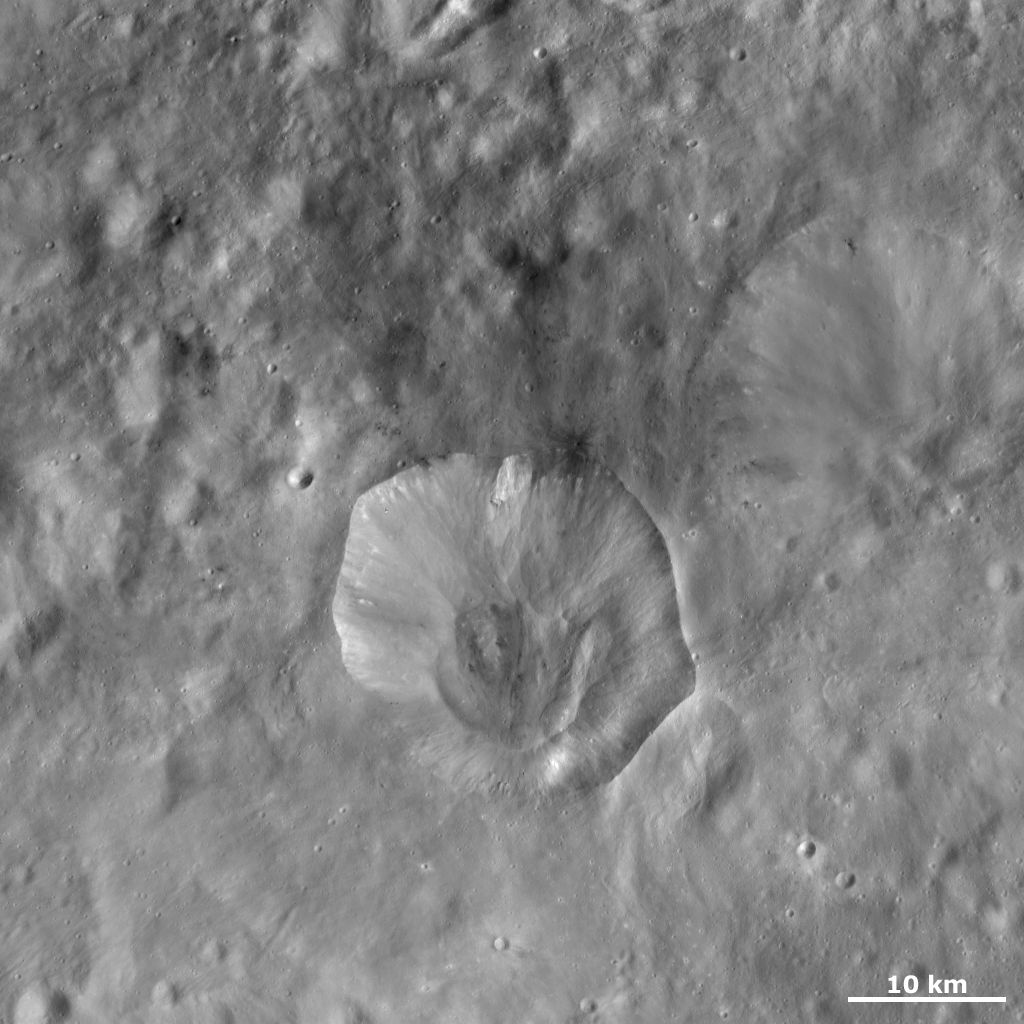

Drusilla Crater

This Dawn framing camera (FC) image of Vesta shows Drusilla crater, which is the irregularly shaped crater offset from the center of the image. The average diameter of Drusilla crater is 21 kilometers (13 miles) but this varies due the wavy and irregular nature of Drusilla’s rim. Drusilla is a reasonably fresh crater, but there is some debris in the base of the crater that are likely due to slumping of material from the rim of the crater. The slumped debris in the center of the crater is similar to those in Caparronia crater, which is located in Vesta’s northern hemisphere. There is a similarly sized but much more degraded crater located just to the top right of Drusilla, which is barely visible in this image.

This image is located in Vesta’s Numisia quadrangle, in Vesta’s southern hemisphere. NASA’s Dawn spacecraft obtained this image with its framing camera on Oct. 15, 2011. This image was taken through the camera’s clear filter. The distance to the surface of Vesta is 700 kilometers (435 miles) and the image has a resolution of about 63 meters (207 feet) per pixel. This image was acquired during the HAMO (high-altitude mapping orbit) phase of the mission.

The Dawn mission to Vesta and Ceres is managed by NASA’s Jet Propulsion Laboratory, a division of the California Institute of Technology in Pasadena, for NASA’s Science Mission Directorate, Washington D.C. UCLA is responsible for overall Dawn mission science. The Dawn framing cameras have been developed and built under the leadership of the Max Planck Institute for Solar System Research, Katlenburg-Lindau, Germany, with significant contributions by DLR German Aerospace Center, Institute of Planetary Research, Berlin, and in coordination with the Institute of Computer and Communication Network Engineering, Braunschweig. The Framing Camera project is funded by the Max Planck Society, DLR, and NASA/JPL.

Credit: NASA/JPL-Caltech/UCLA/MPS/DLR/IDA